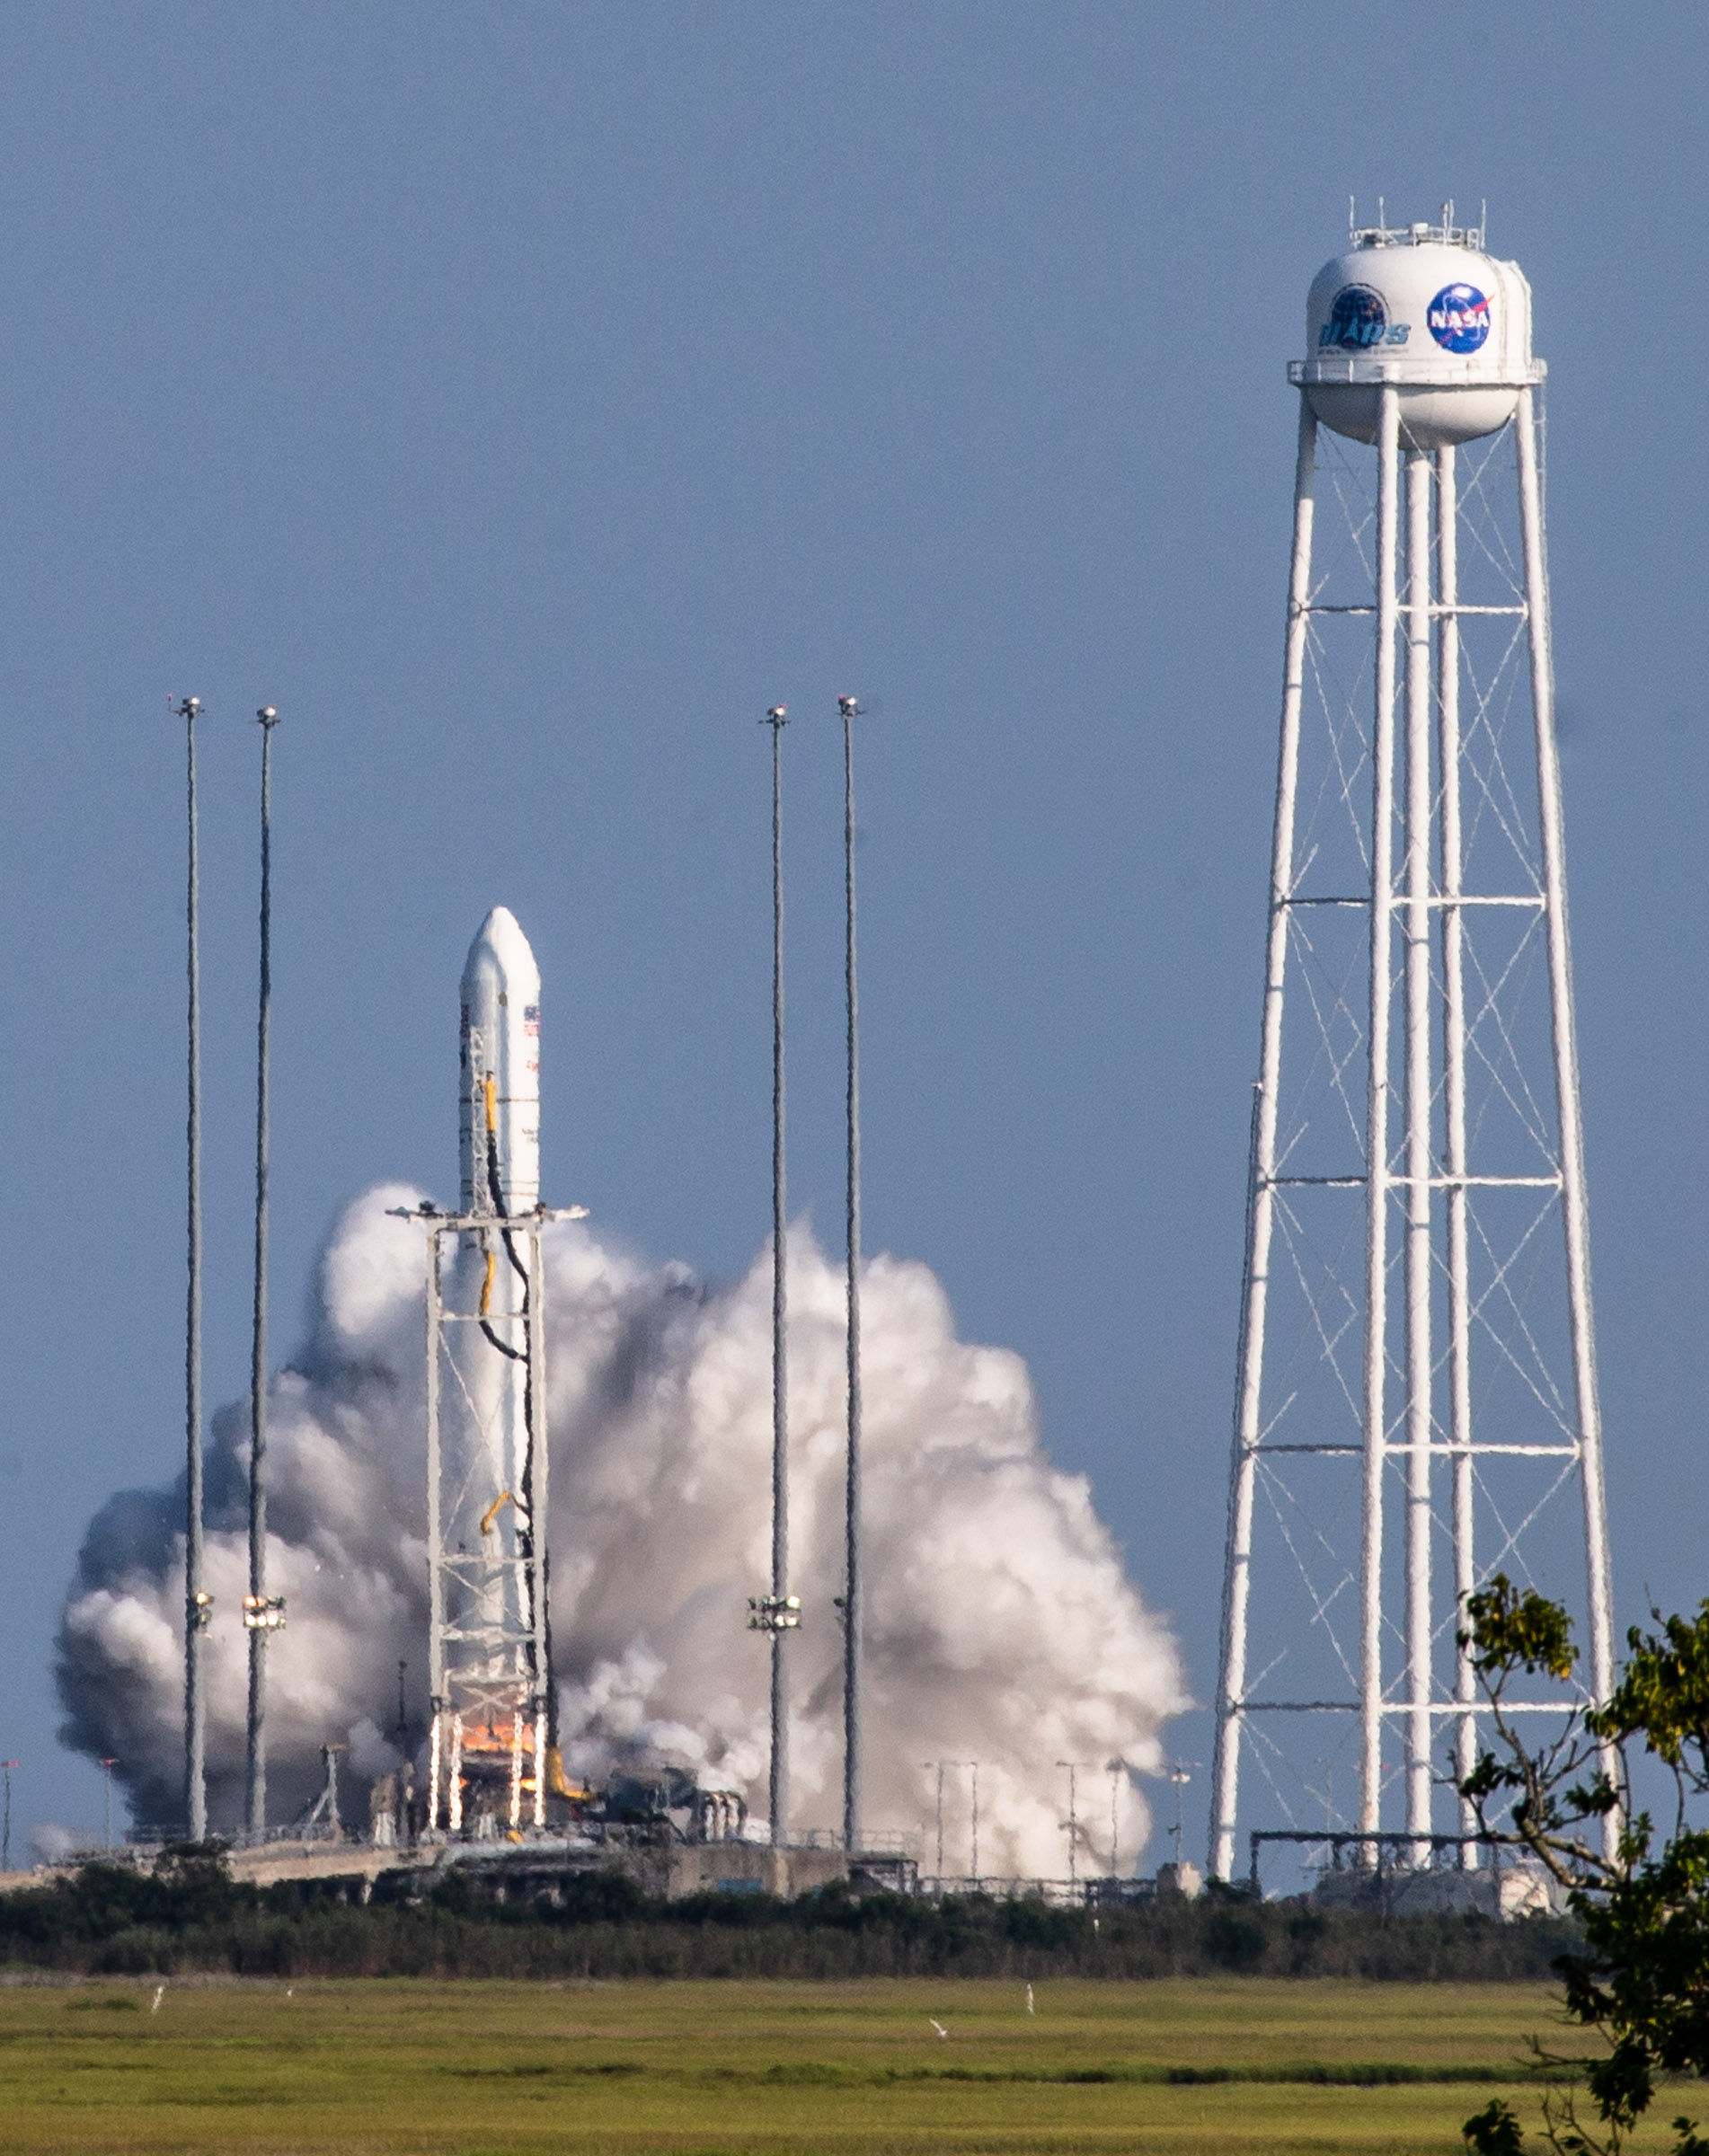

A Northrop Grumman Antares rocket, with the company’s Cygnus spacecraft onboard, launches on Tuesday, Aug. 10, 2021, from the Mid Atlantic Regional Spaceport’s Pad-0A, at NASA's Wallops Flight Facility in Virginia. Northrop Grumman's 16th contracted cargo resupply mission for NASA to the International Space Station is carrying nearly 8,200 pounds of science and research, crew supplies and vehicle hardware to the orbital laboratory and its crew.

Credit: NASA Wallops/Terry Zaperach